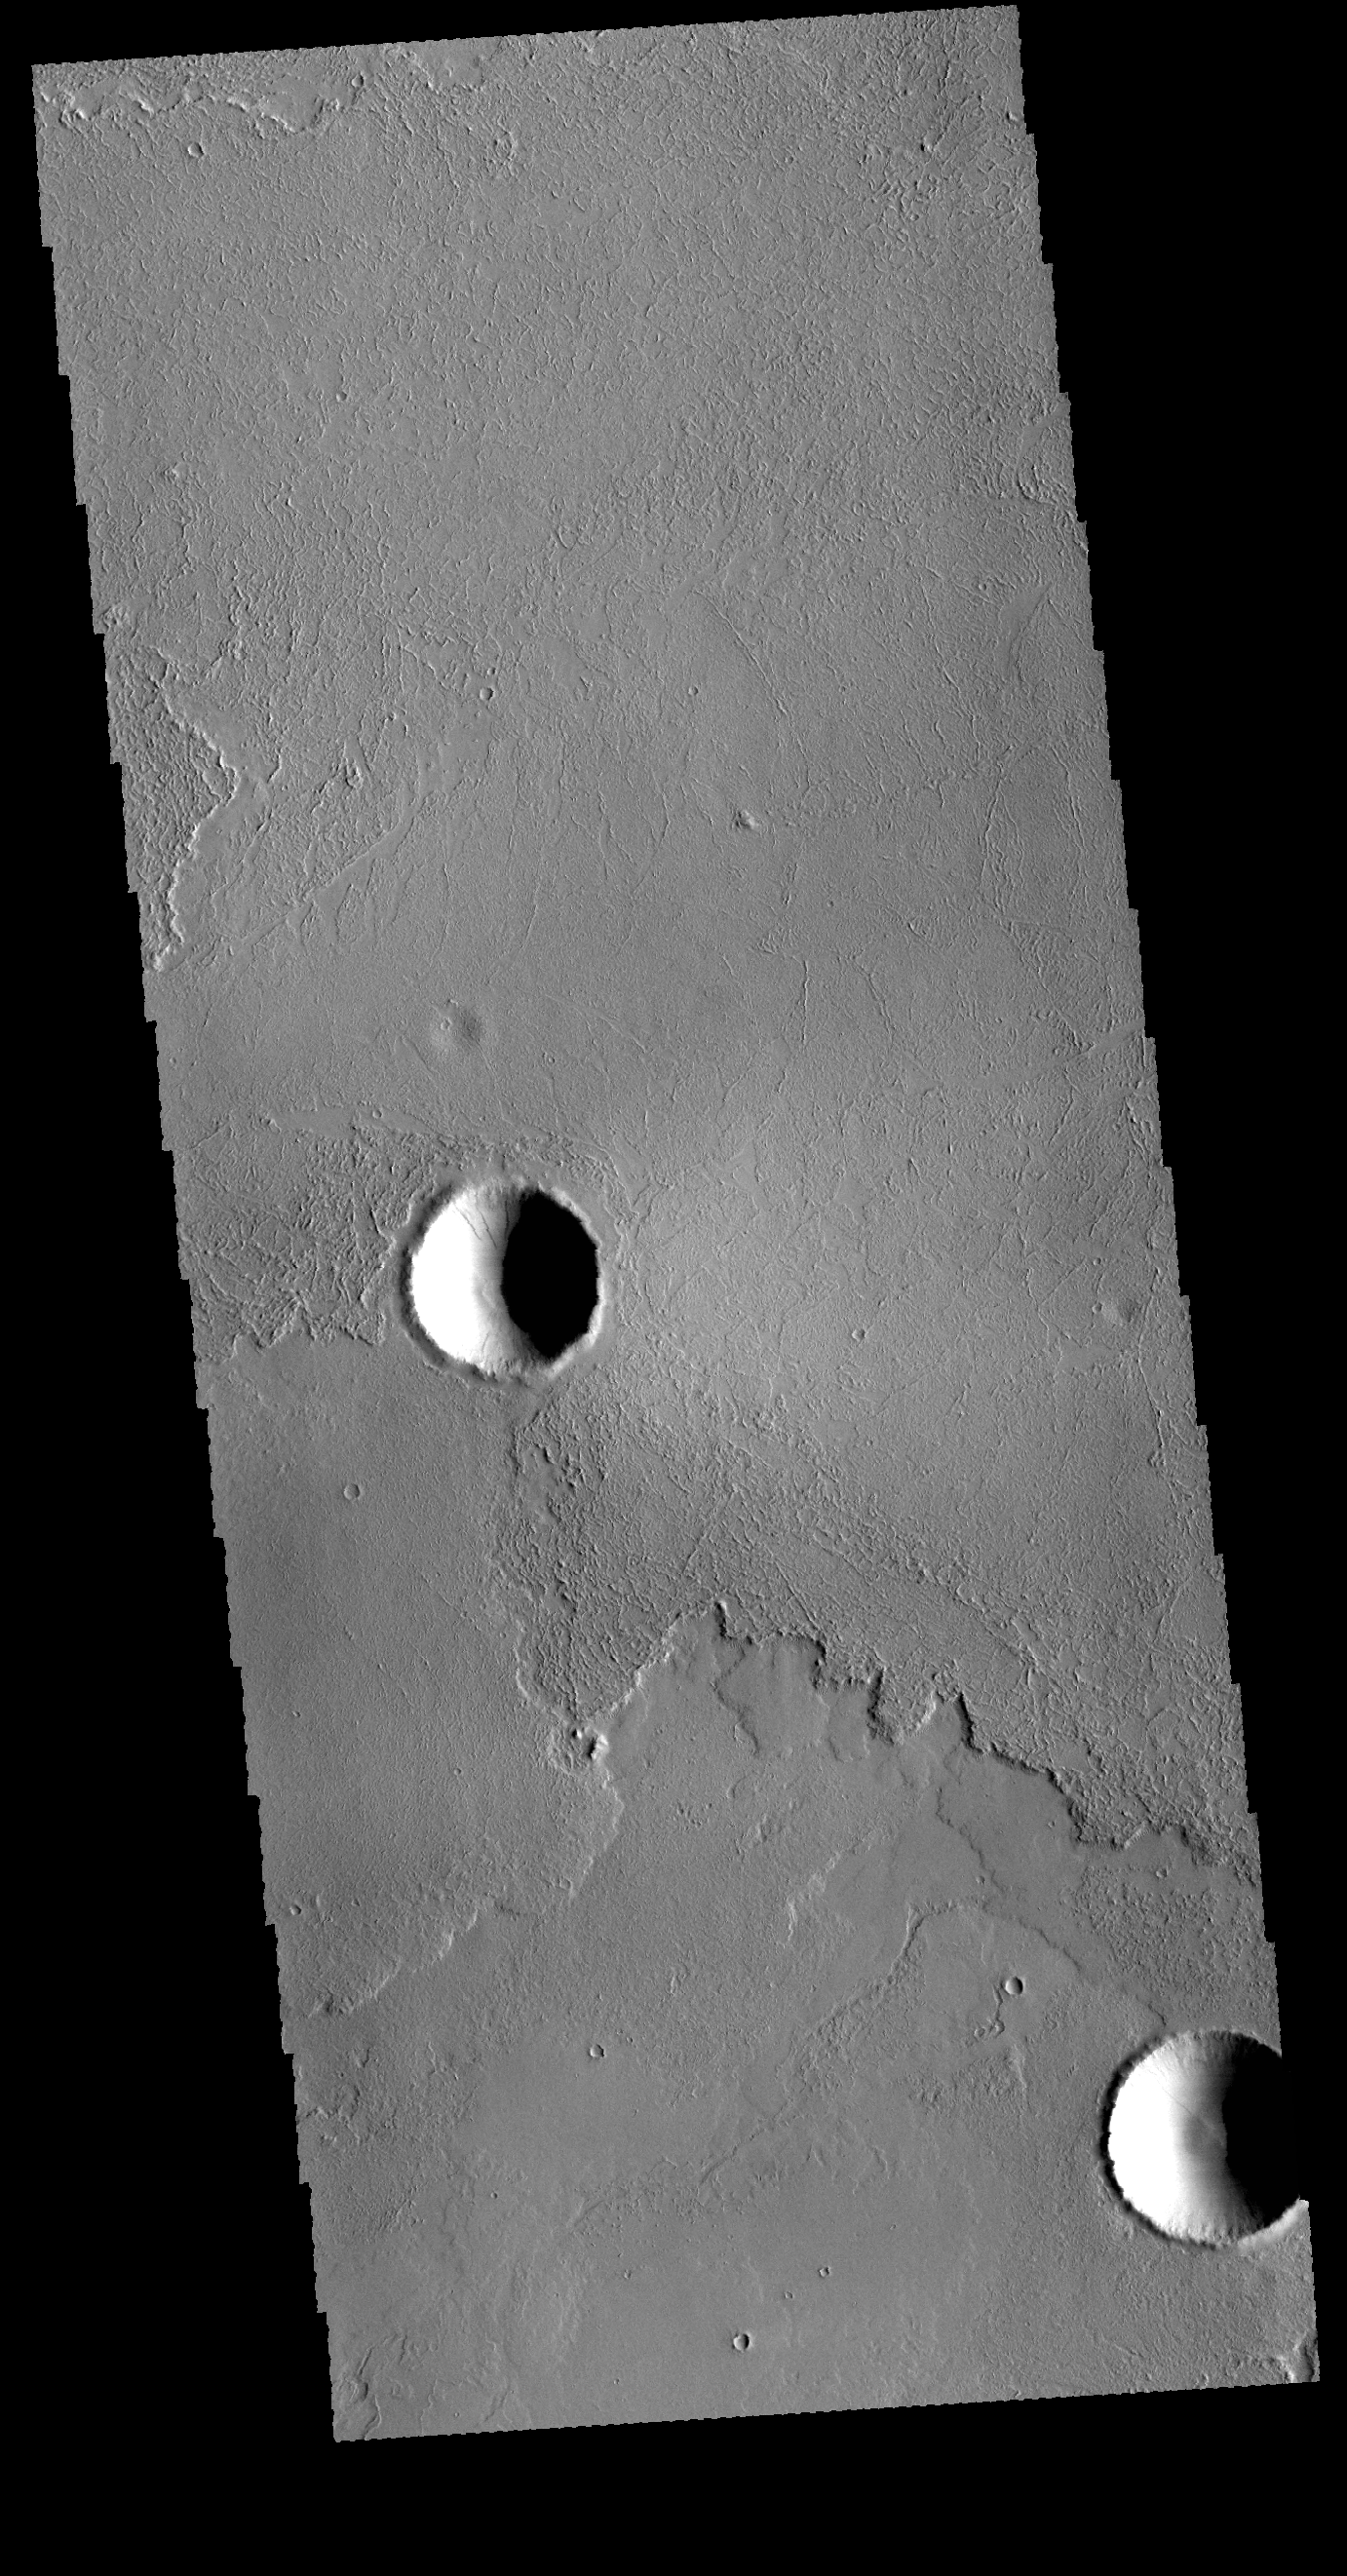

Volcanic Flows

This VIS image shows a small portion of the extensive lava flows of the Tharsis volcanic region. Note that the flows have encircled the two craters, covering the ejecta deposits, but not breaching/over running the crater rim.

Credit: NASA/JPL-Caltech/ASU